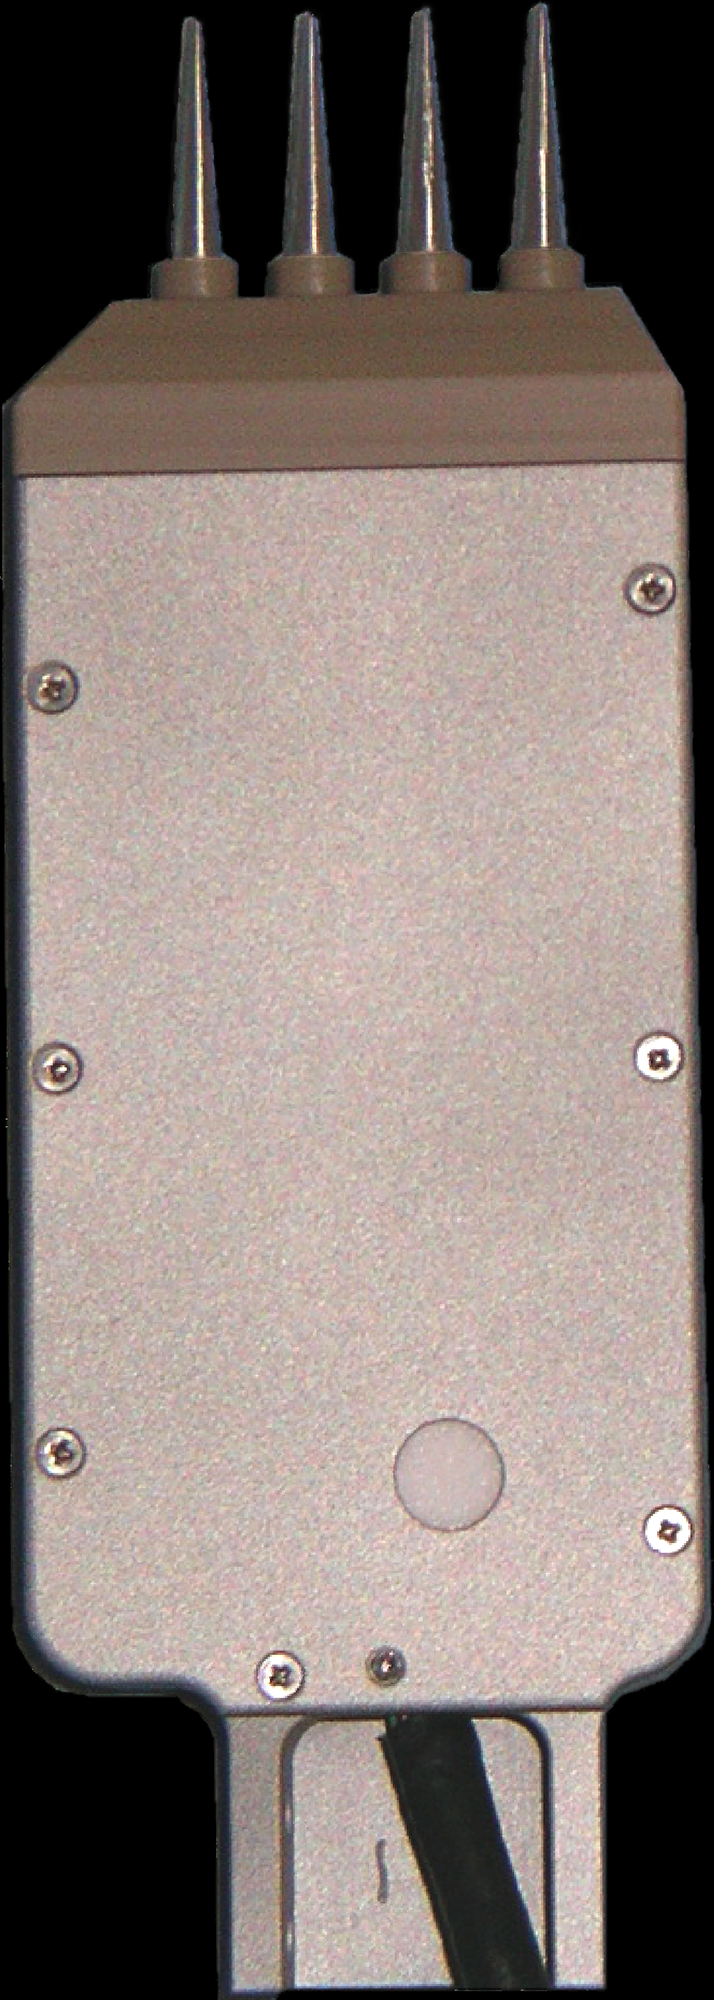

Conductivity Probe

The Thermal and Electrical Conductivity Probe (TECP) for NASA’s Phoenix Mars Lander took measurements in Martian soil and in the air.

The needles on the end of the instrument were inserted into the Martian soil, allowing TECP to measure the propagation of both thermal and electrical energy. TECP also measured the humidity in the surrounding air.

The needles on the probe are 15 millimeters (0.6 inch) long.

The Phoenix Mission is led by the University of Arizona, Tucson, on behalf of NASA. Project management of the mission is by NASA’s Jet Propulsion Laboratory, Pasadena, Calif. Spacecraft development is by Lockheed Martin Space Systems, Denver.

Photojournal Note: As planned, the Phoenix lander, which landed May 25, 2008 23:53 UTC, ended communications in November 2008, about six months after landing, when its solar panels ceased operating in the dark Martian winter.

Credit: NASA/JPL/University of Arizona